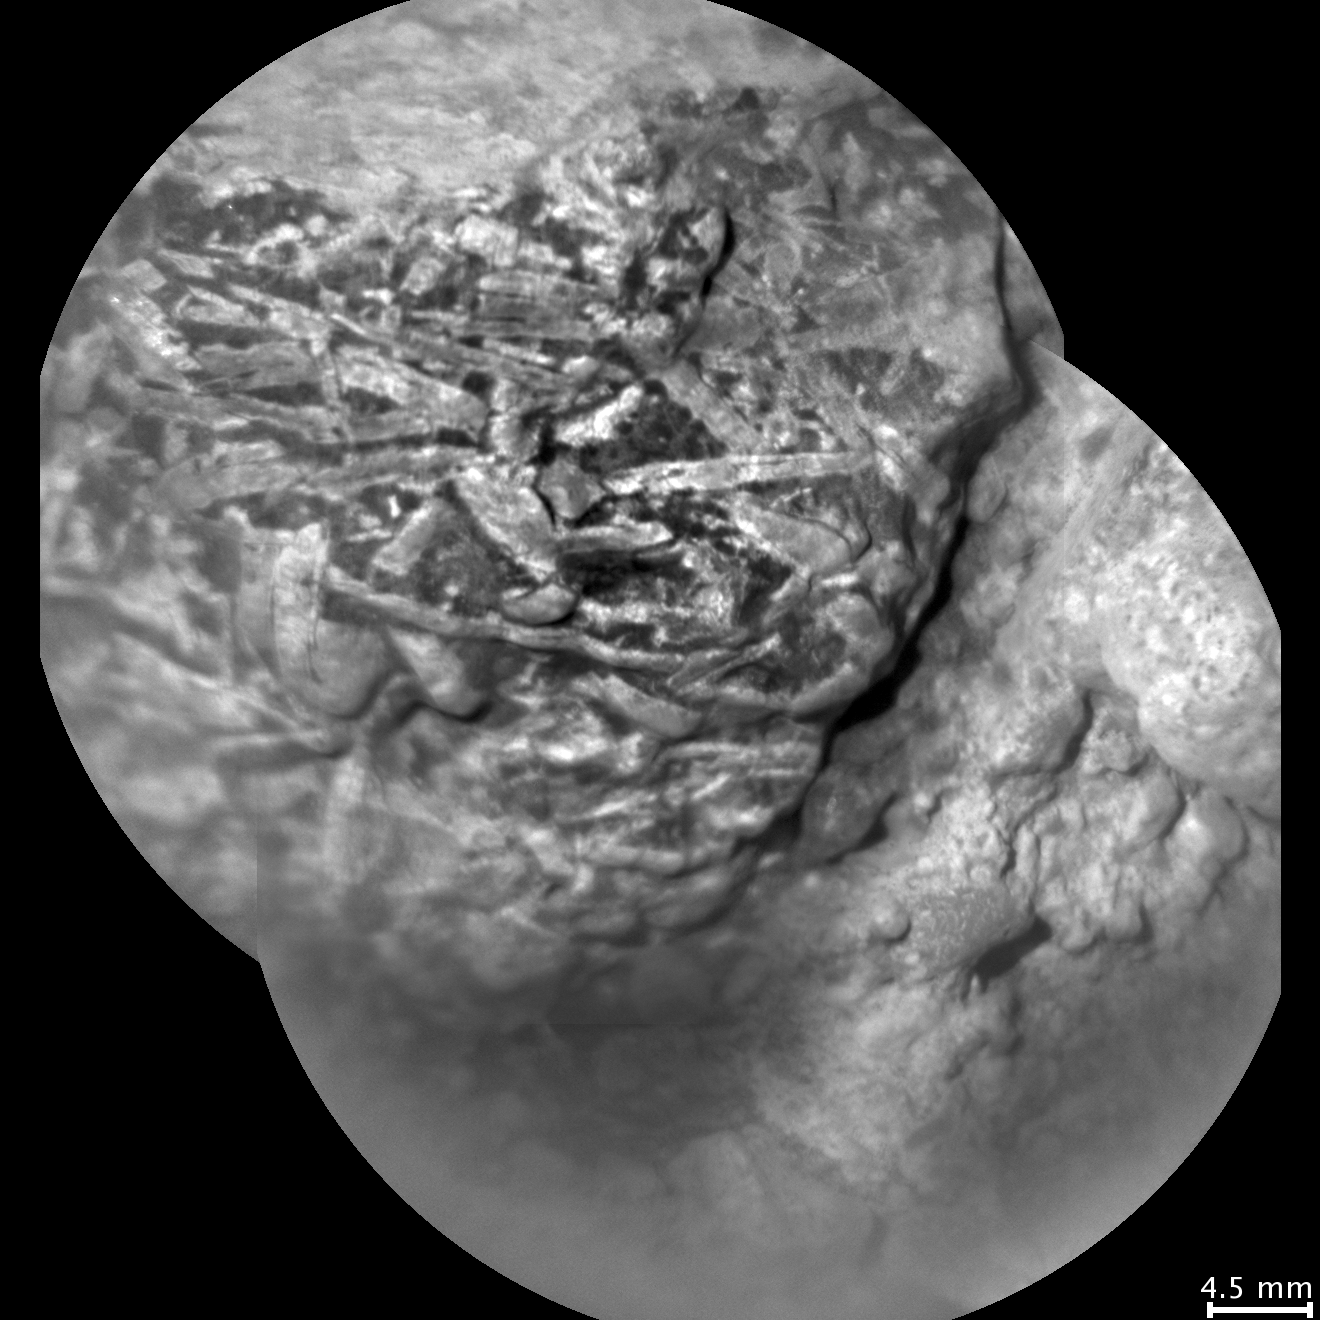

Crystal-Laden Martian Rock Examined by Curiosity’s Laser Instrument

As NASA’s Mars rover Curiosity is progressing toward Mount Sharp, researchers are using the rover’s instruments to examine soils and rocks in Gale Crater. On the mission’s 514th sol, or Martian day (Jan. 15, 2014) the Chemistry and Camera (ChemCam) instrument examined a rock target called “Harrison” with its Remote Micro-Imaging (RMI) camera and its laser. This is an RMI image of the rock, which is loose on the surface inside Gale Crater, not part of an outcrop.

Harrison contains elongated, light-colored crystals in a darker matrix. The 4.5-millimeter scale bar at lower right is about one-sixth of an inch long. Some of the crystals are up to about 0.4 inch (1 centimeter) in size.

The RMI and ChemCam’s laser were about 7.5 feet (2.3 meters) from the target. At that distance, the laser can sample areas less than 0.016 inch (0.4 millimeter) in diameter. Thanks to this small sampling area, ChemCam provides constraints on the composition of each constituent in the rock: The elongated crystals are likely feldspars, while the matrix is pyroxene-dominated, an association typical of basaltic igneous rocks. This texture provides compelling evidence for igneous rocks at Gale Crater.

Credit: NASA/JPL-Caltech/LANL/CNES/IRAP/LPGNantes/CNRS/IAS